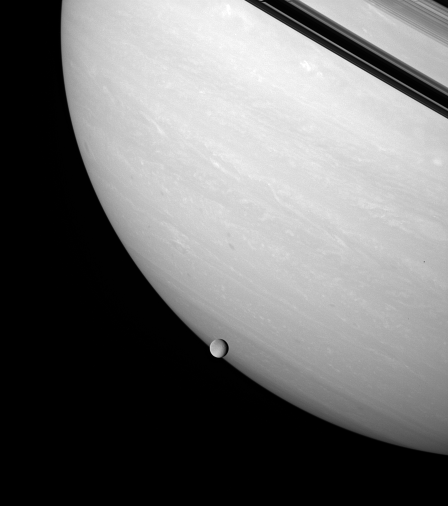

Crossing Saturn

Rhea brushes the stormy face of Saturn, an airless ice orb against the feathery bands of a gas giant.

Saturn’s unilluminated rings are seen at upper right. Rhea is the second largest of Saturn’s moons at 1,528 kilometers (949 miles) across.

This view looks toward the unlit side of the rings from about 3 degrees above the ringplane.

The image was taken in wavelengths of polarized infrared light with the Cassini spacecraft wide-angle camera on Feb. 4, 2007. Cassini acquired the view at a distance of approximately 1.2 million kilometers (700,000 miles) from Saturn and 679,000 kilometers (422,000 miles) from Rhea. Image scale is 137 kilometers (85 miles) per pixel on Saturn and about 80 kilometers (50 miles) per pixel on Rhea.

The Cassini-Huygens mission is a cooperative project of NASA, the European Space Agency and the Italian Space Agency. The Jet Propulsion Laboratory, a division of the California Institute of Technology in Pasadena, manages the mission for NASA’s Science Mission Directorate, Washington, D.C. The Cassini orbiter and its two onboard cameras were designed, developed and assembled at JPL. The imaging operations center is based at the Space Science Institute in Boulder, Colo.

Credit: NASA/JPL/Space Science Institute